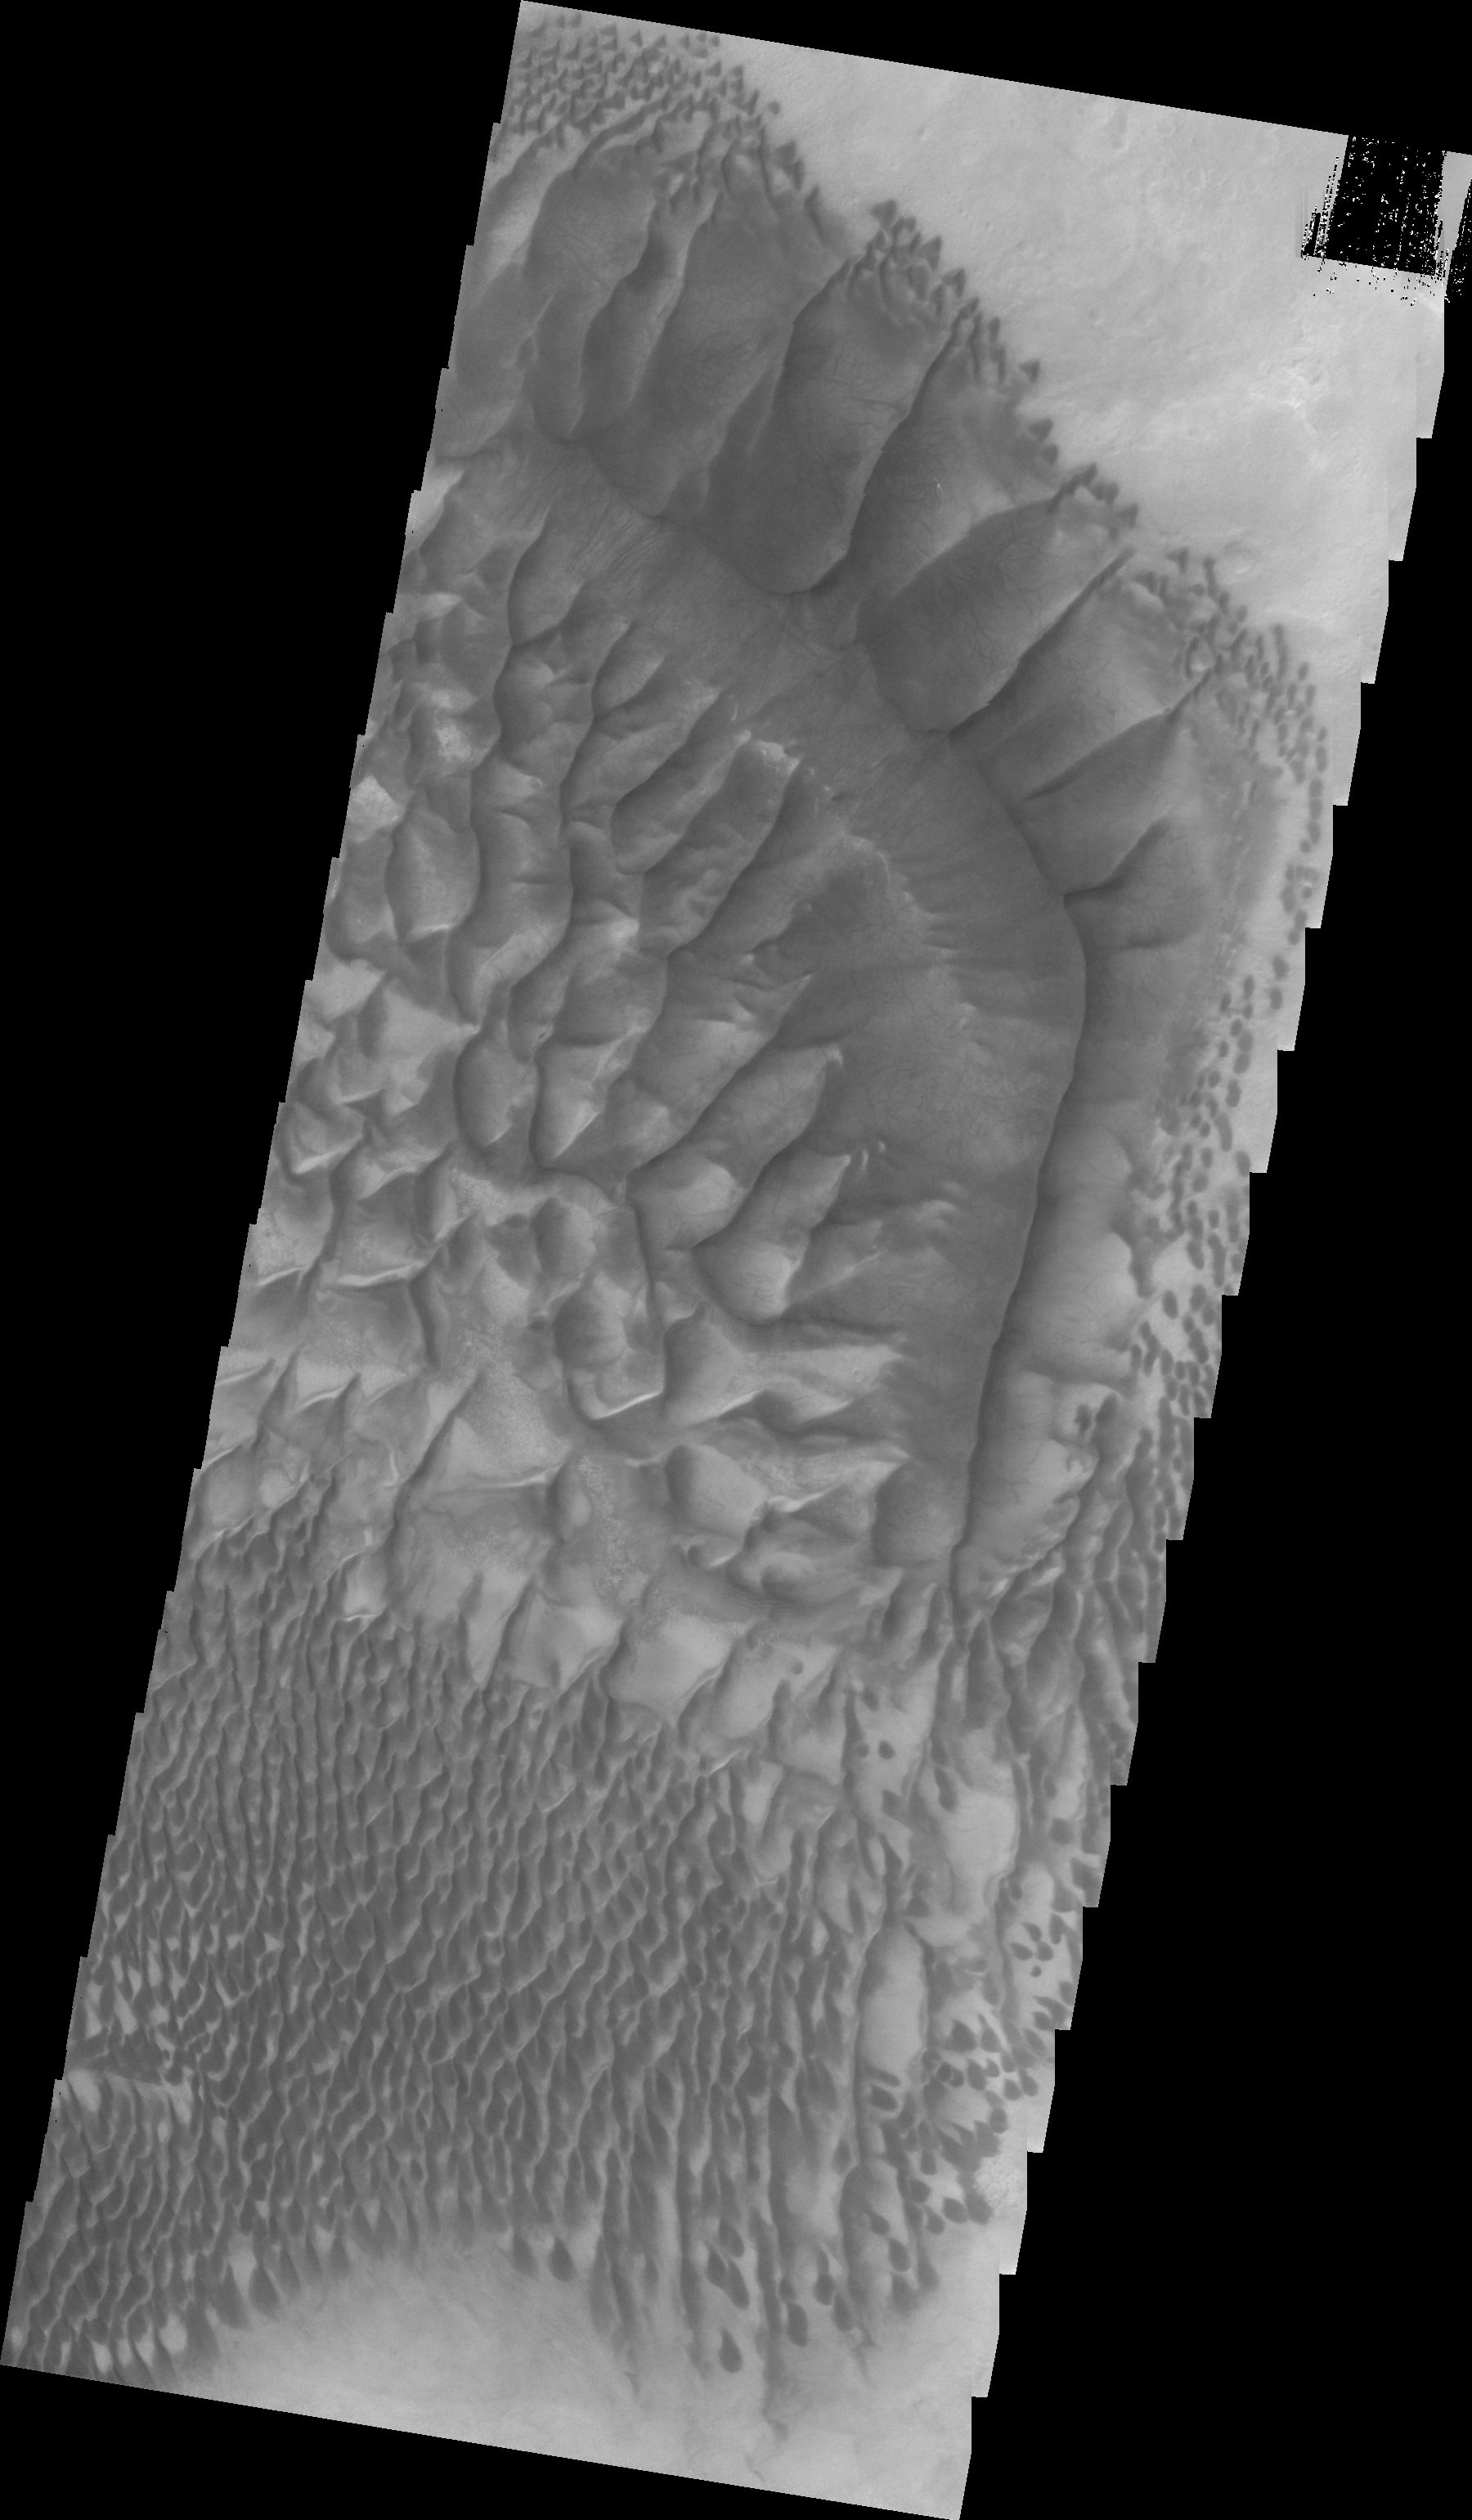

Russell Crater Dunes (VIS)

This VIS image, acquired simultaneously with yesterday’s IR image, highlights the complexity and variety of dune forms on the floor of Russell Crater.

Image information: VIS instrument. Latitude -54.5N, Longitude 12.9E. 22 meter/pixel resolution.

Please see the THEMIS Data Citation Note for details on crediting THEMIS images.

Note: this THEMIS visual image has not been radiometrically nor geometrically calibrated for this preliminary release. An empirical correction has been performed to remove instrumental effects. A linear shift has been applied in the cross-track and down-track direction to approximate spacecraft and planetary motion. Fully calibrated and geometrically projected images will be released through the Planetary Data System in accordance with Project policies at a later time.

NASA’s Jet Propulsion Laboratory manages the 2001 Mars Odyssey mission for NASA’s Office of Space Science, Washington, D.C. The Thermal Emission Imaging System (THEMIS) was developed by Arizona State University, Tempe, in collaboration with Raytheon Santa Barbara Remote Sensing. The THEMIS investigation is led by Dr. Philip Christensen at Arizona State University. Lockheed Martin Astronautics, Denver, is the prime contractor for the Odyssey project, and developed and built the orbiter. Mission operations are conducted jointly from Lockheed Martin and from JPL, a division of the California Institute of Technology in Pasadena.

Credit: NASA/JPL/ASU